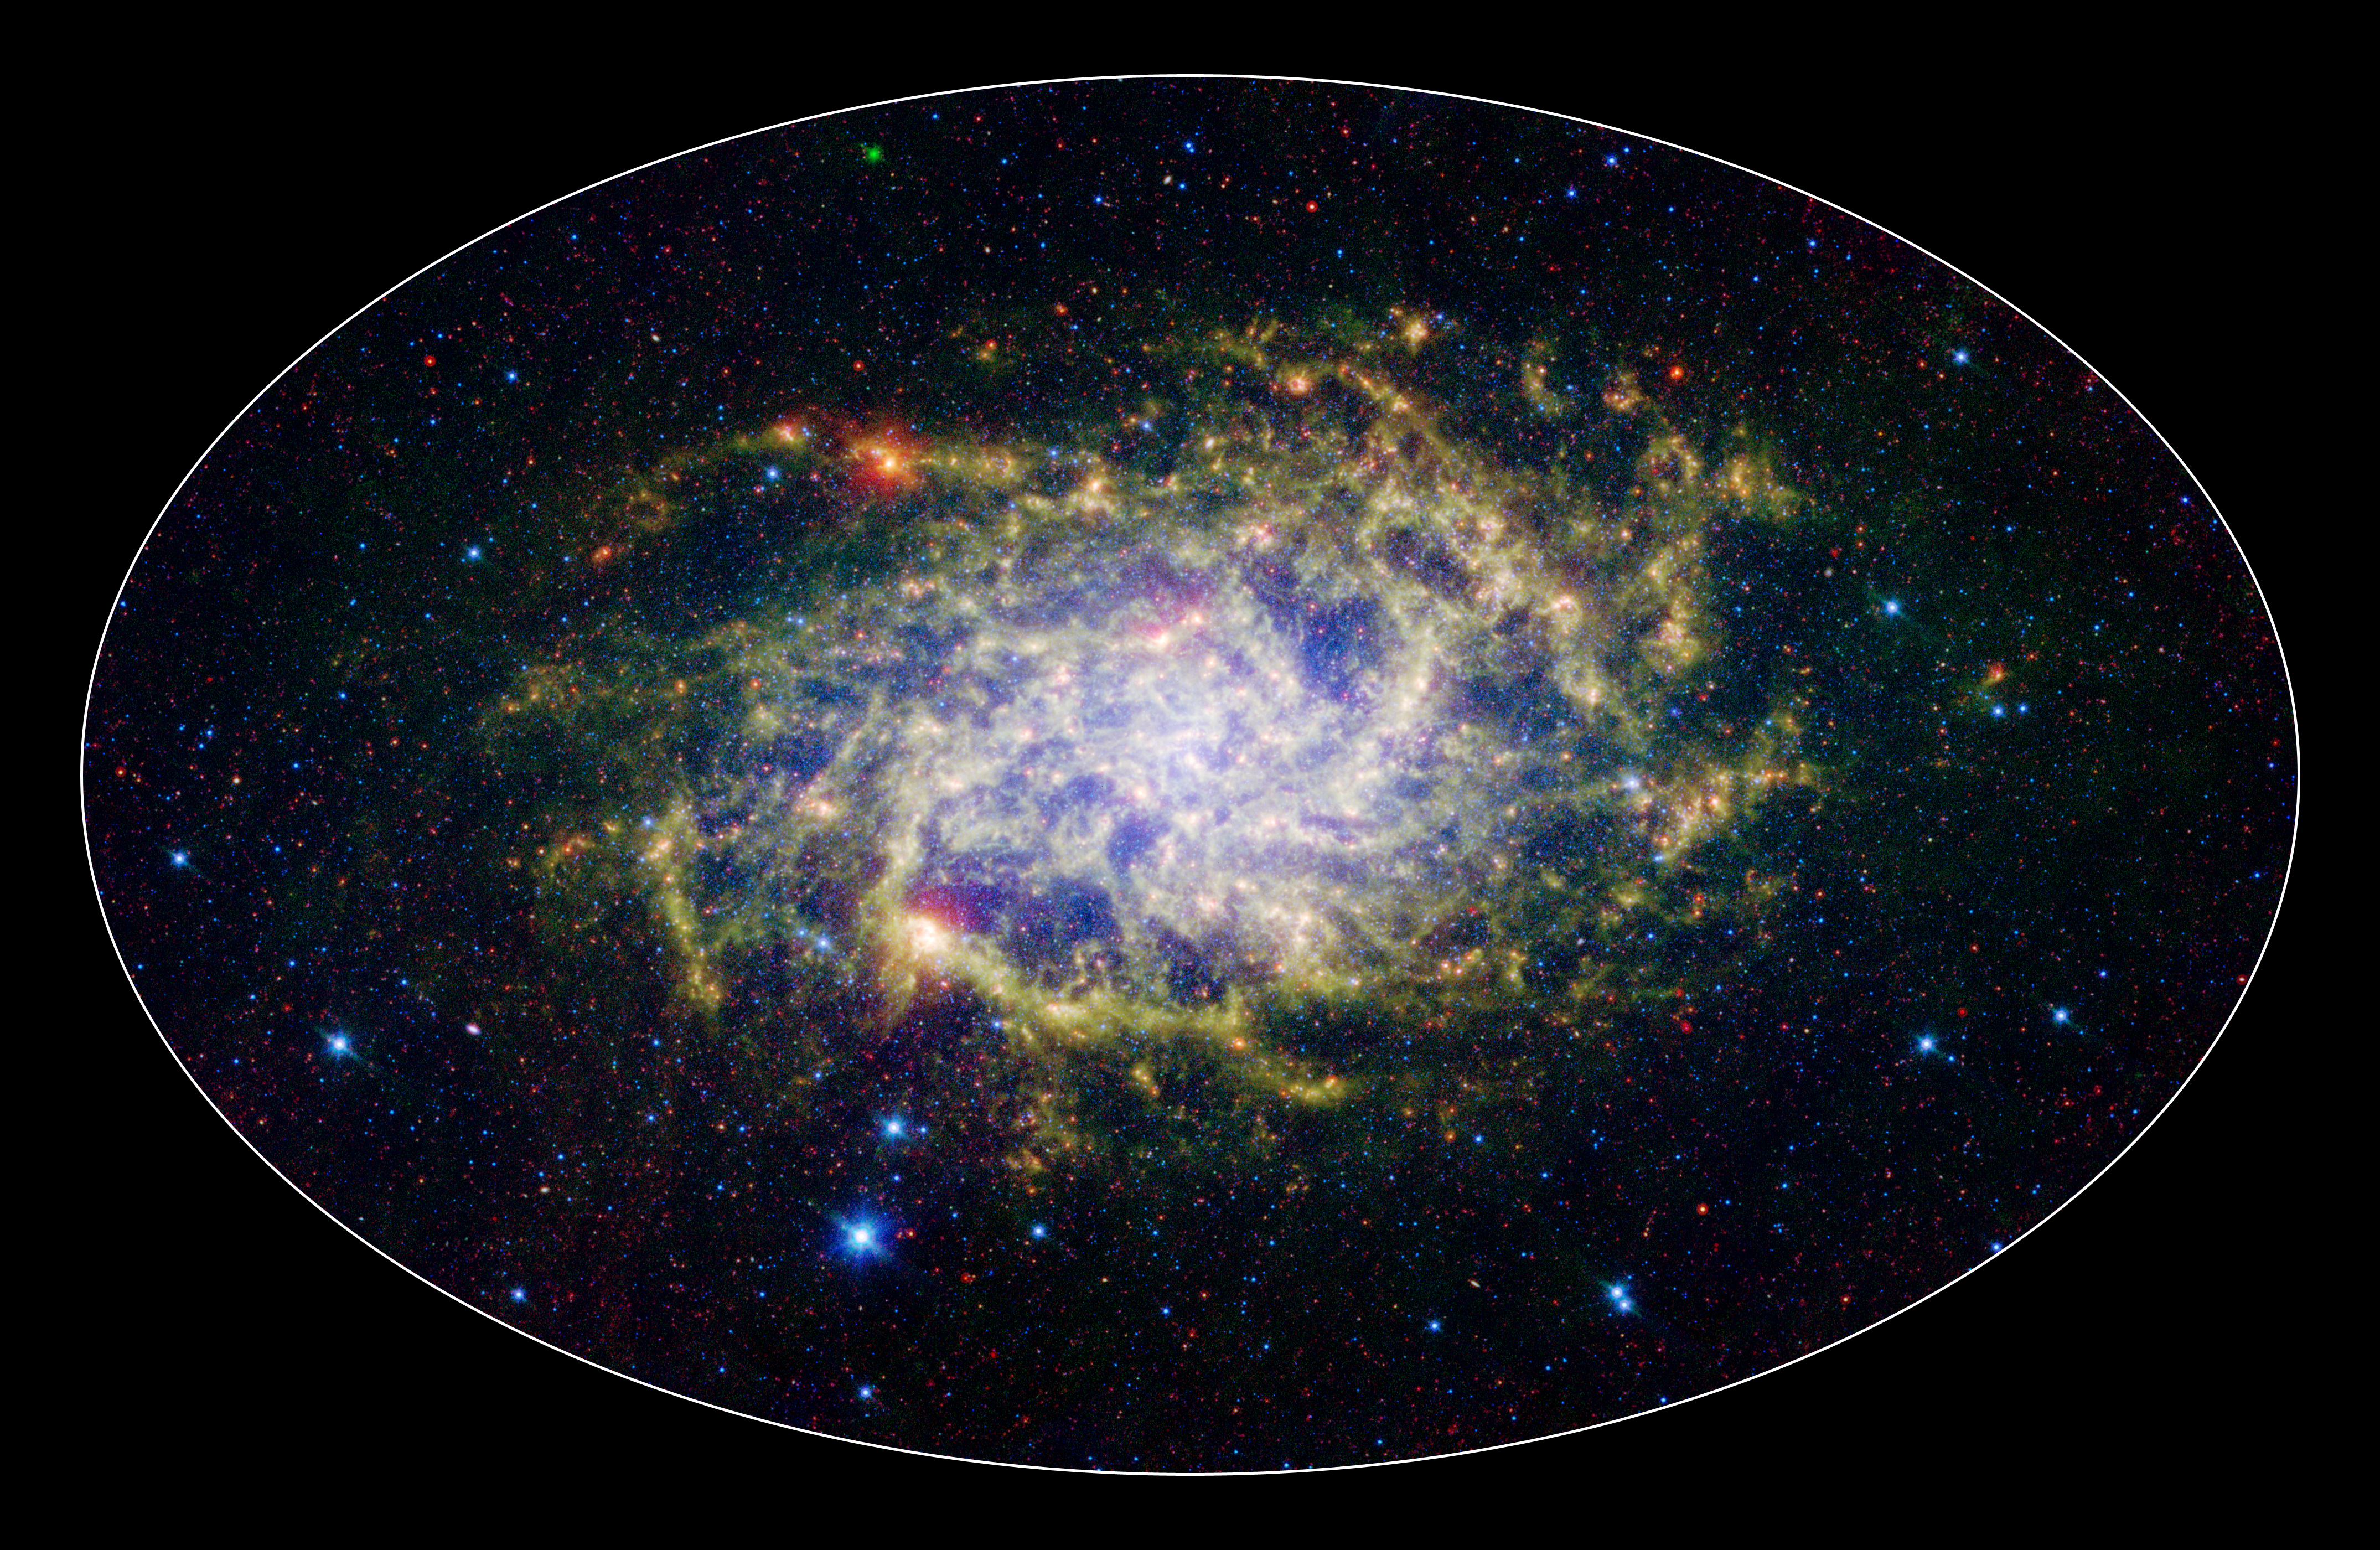

M33: A Close Neighbor Reveals its True Size and Splendor (3-color composite)

One of our closest galactic neighbors shows its awesome beauty in this new image from NASA’s Spitzer Space Telescope. M33, also known as the Triangulum Galaxy, is a member of what’s known as our Local Group of galaxies. Along with our own Milky Way, this group travels together in the universe, as they are gravitationally bound. In fact, M33 is one of the few galaxies that is moving toward the Milky Way despite the fact that space itself is expanding, causing most galaxies in the universe to grow farther and farther apart.

When viewed with Spitzer’s infrared eyes, this elegant spiral galaxy sparkles with color and detail. Stars appear as glistening blue gems (several of which are actually foreground stars in our own galaxy), while dust rich in organic molecules glows green. The diffuse orange-red glowing areas indicate star-forming regions, while small red flecks outside the spiral disk of M33 are most likely distant background galaxies. But not only is this new image beautiful, it also shows M33 to be surprising large—bigger than its visible-light appearance would suggest. With its ability to detect cold, dark dust, Spitzer can see emission from cooler material well beyond the visible range of M33’s disk. Exactly how this cold material moved outward from the galaxy is still a mystery, but winds from giant stars or supernovas may be responsible.

M33 is located about 2.9 million light-years away in the constellation Triangulum. This is a three-color composite image showing infrared observations from two of Spitzer instruments. Blue represents combined 3.6- and 4.5-micron light and green shows light of 8 microns, both captured by Spitzer’s infrared array camera. Red is 24-micron light detected by Spitzer’s multiband imaging photometer.

Credit: NASA/JPL-Caltech/Univ. of Ariz.